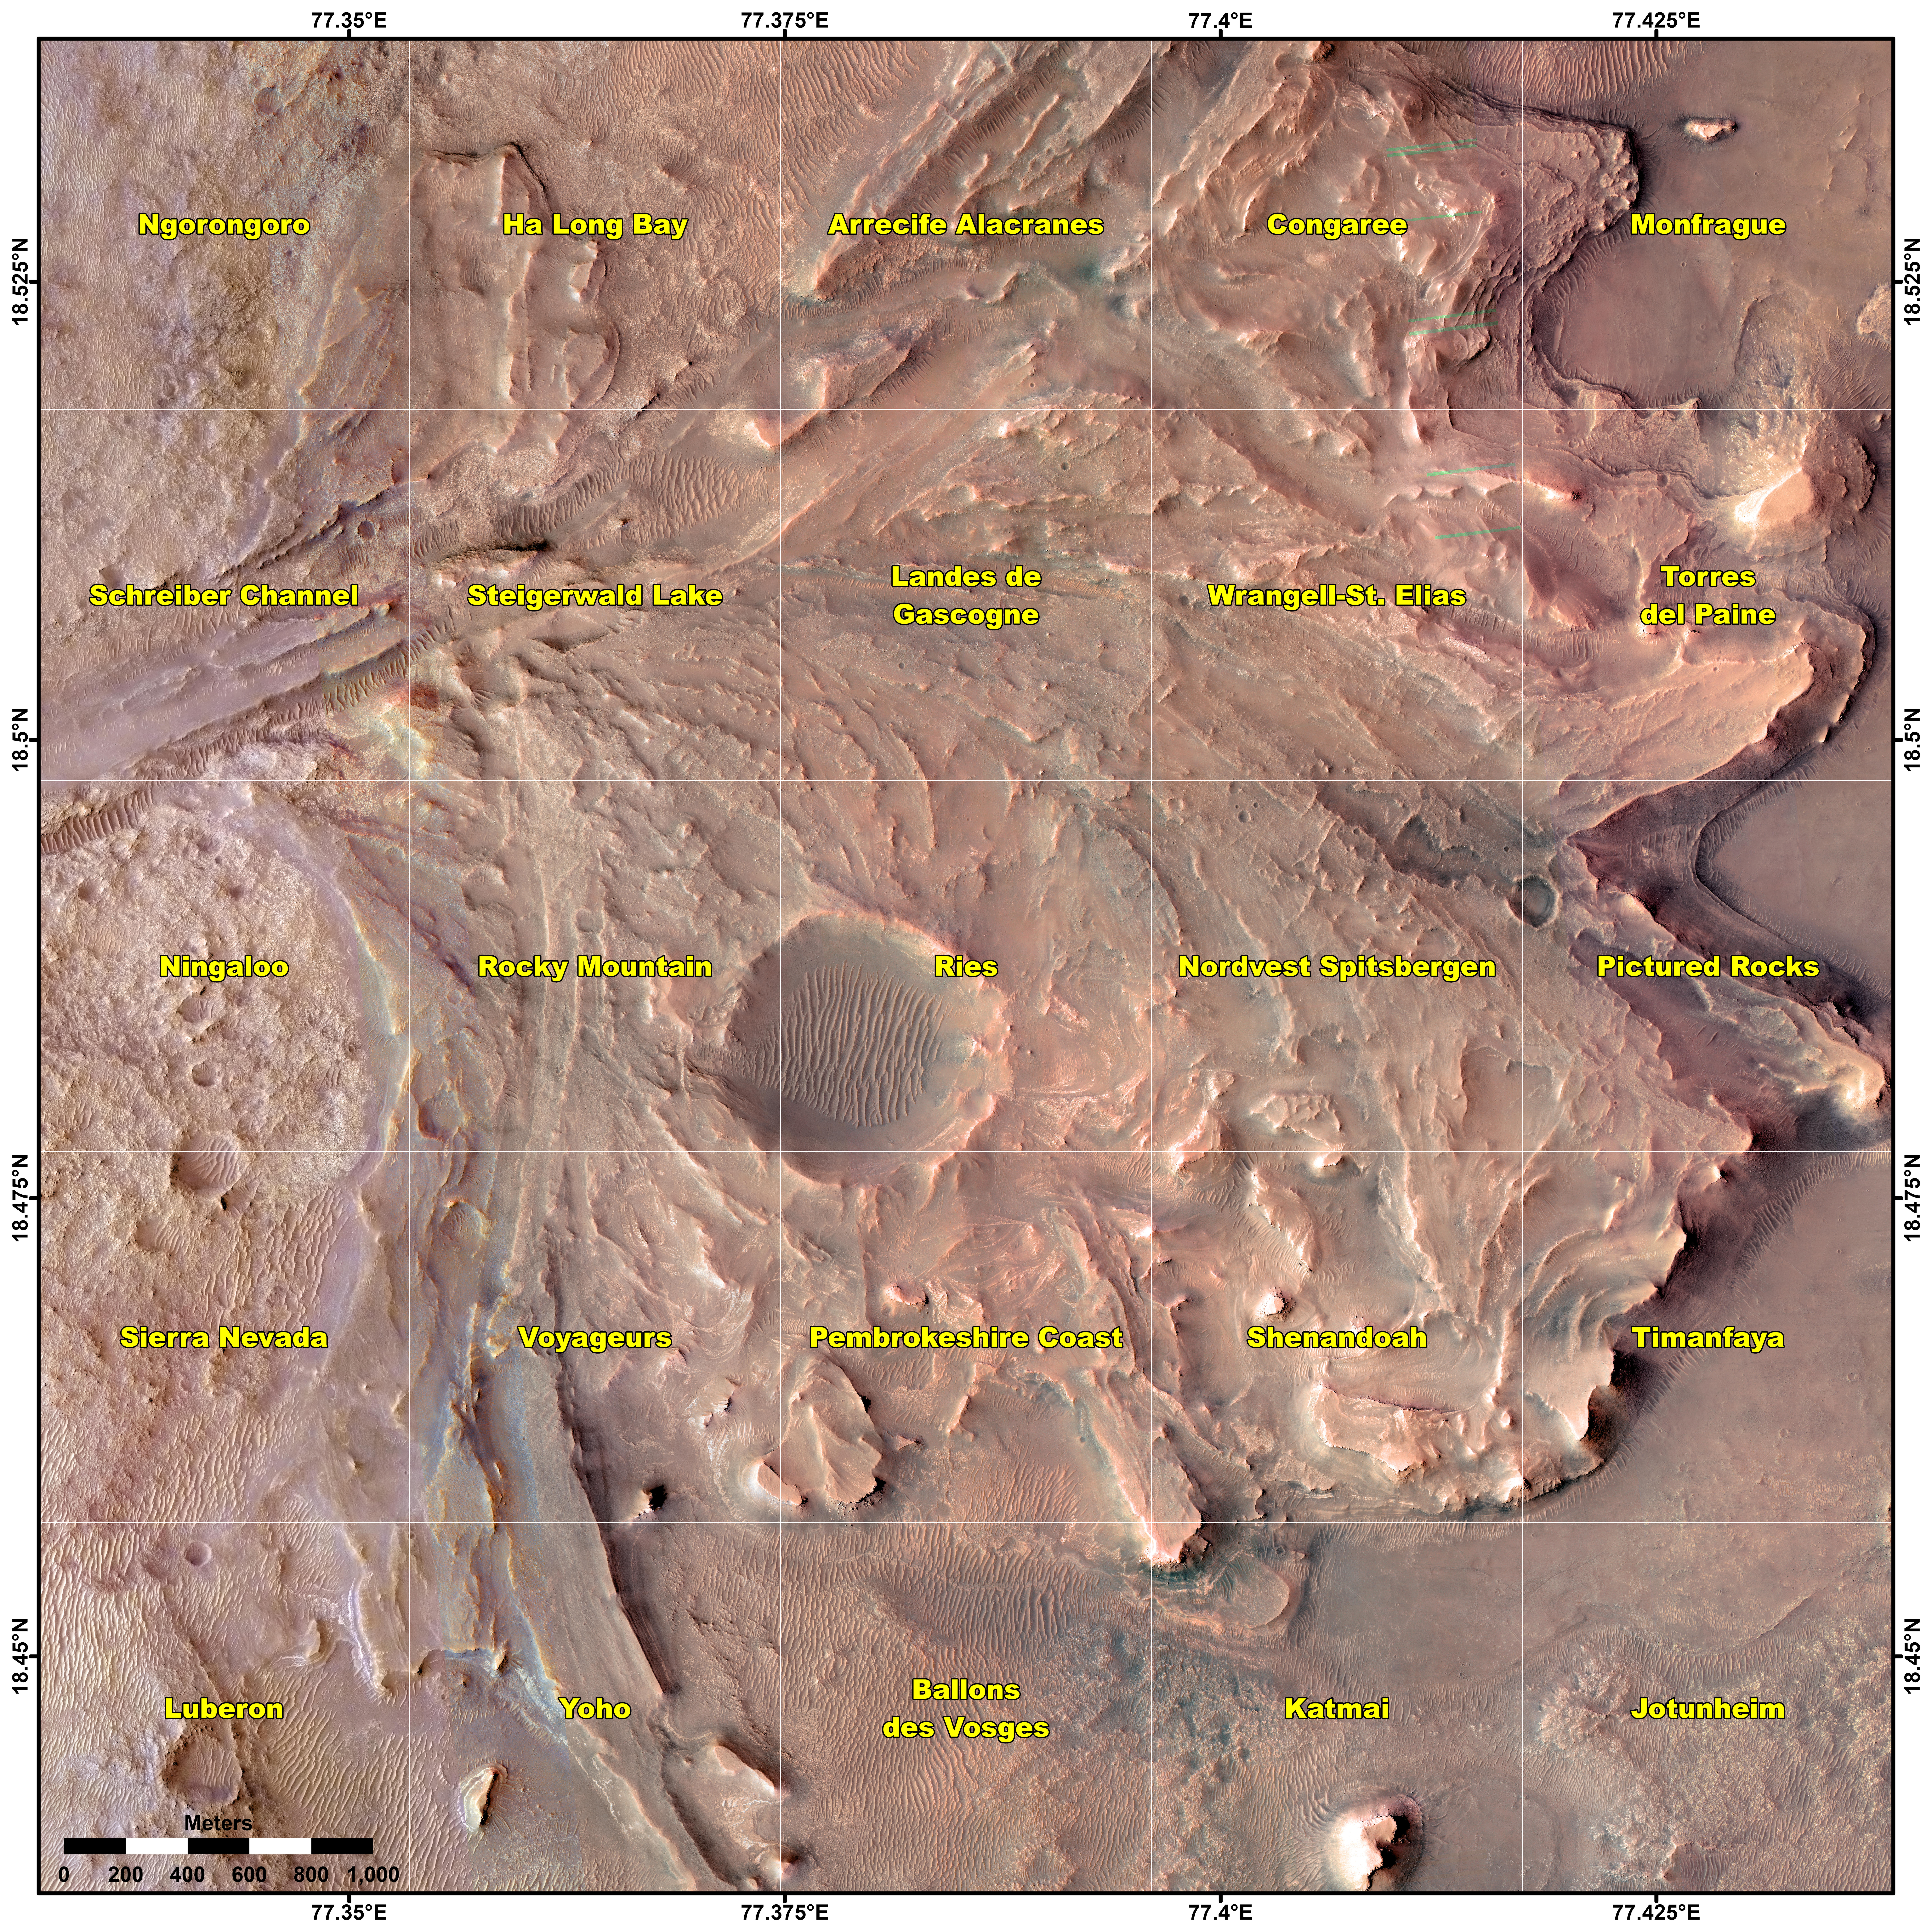

Perseverance’s Quadrant Themes

This map shows various quadrant themes in the vicinity of NASA’s Perseverance Mars rover, which is currently in the Rocky Mountain quadrant within the much broader Jezero Crater. Each quadrant is 0.7 miles (1.2 kilometers) on each side.

The Perseverance team chose quadrant themes related to various national parks across Earth, from Shenandoah National Park in Virginia to Jotunheimen National Park in Norway. The themes help organize the unofficial nicknames that are given by rover team members to different surface features they want to study, such as hills, craters, boulders, and even specific rock surfaces. The first sedimentary rock core sample the rover took was from a rock nicknamed “Skinner Ridge” for a ridge in Shenandoah National Park when Perseverance was in that quadrant. Many hundreds of names are compiled into a list based on each theme and are applied as the rover explores that quadrant. Rovers can sometimes end up exploring a quadrant for months, exhausting the list of names and prompting a new list to be drawn up.

A key objective for Perseverance’s mission on Mars is astrobiology, including the search for signs of ancient microbial life. The rover will characterize the planet’s geology and past climate, pave the way for human exploration of the Red Planet, and be the first mission to collect and cache Martian rock and regolith (broken rock and dust).

Subsequent NASA missions, in cooperation with ESA (European Space Agency), would send spacecraft to Mars to collect these sealed samples from the surface and return them to Earth for in-depth analysis.

The Mars 2020 Perseverance mission is part of NASA’s Moon to Mars exploration approach, which includes Artemis missions to the Moon that will help prepare for human exploration of the Red Planet.

JPL, which is managed for NASA by Caltech in Pasadena, California, built and manages operations of the Perseverance rover.

Credit: NASA/JPL-Caltech/University of Arizona